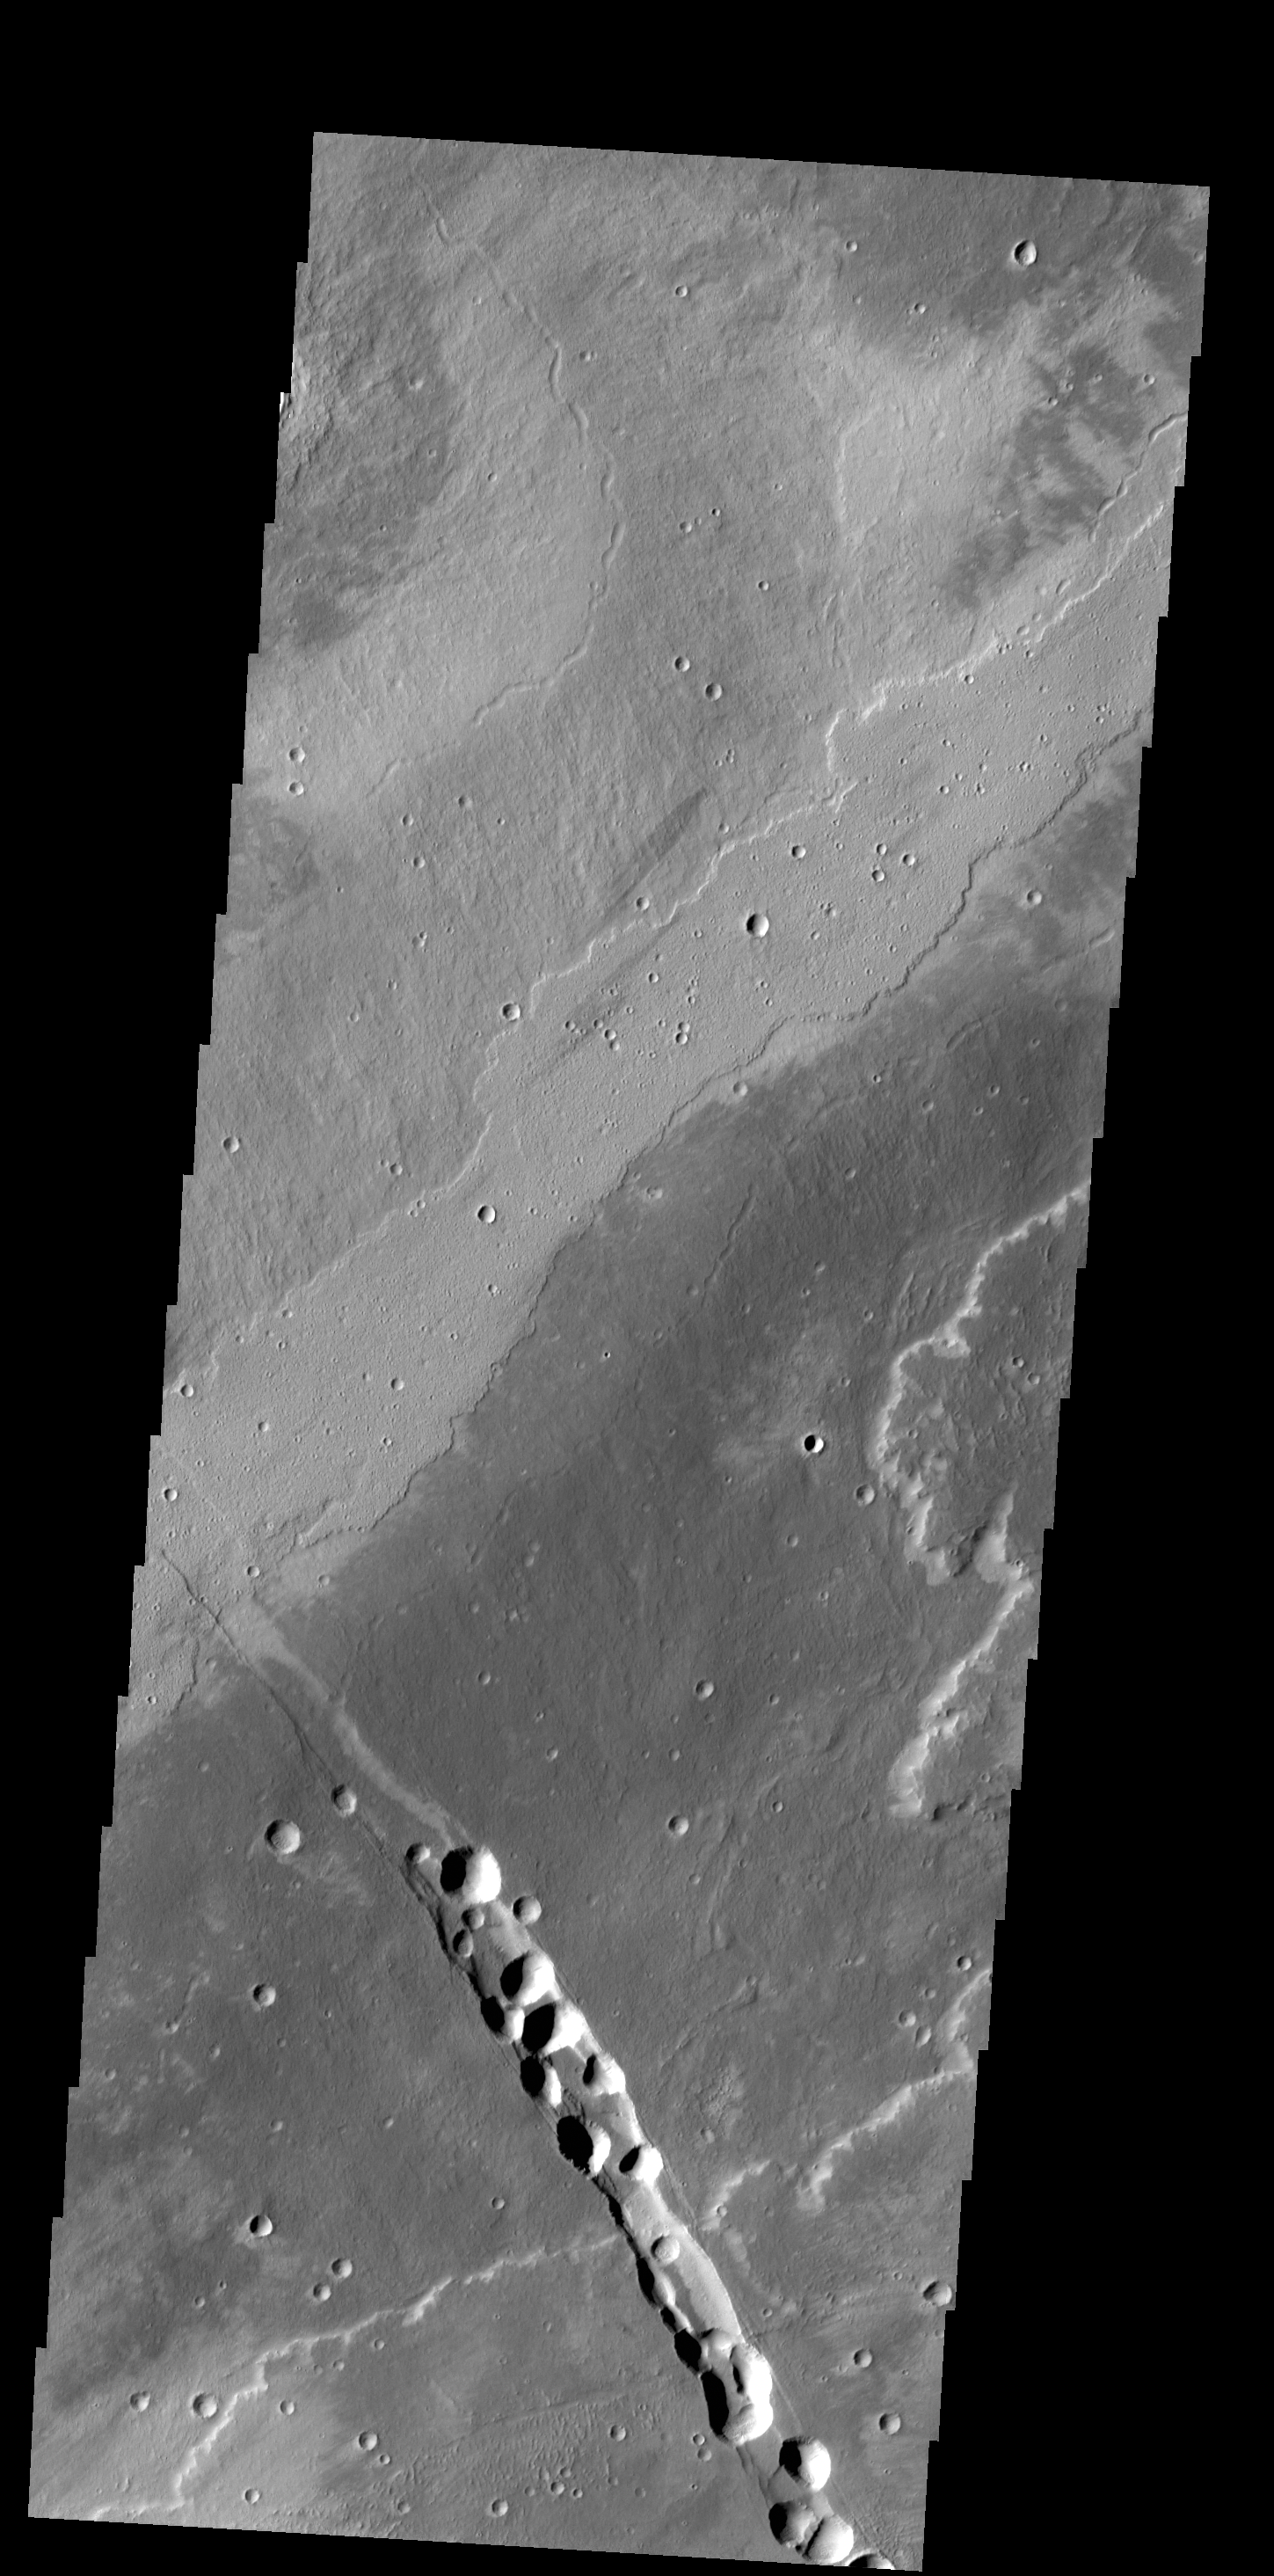

Alba Mons Flows

Today’s VIS image shows a small portion of the lava flows from Alba Mons. The depression and collapse features within it are part of the large system of tectonic features created by the apparent collapse of the volcano.

Credit: NASA/JPL-Caltech/ASU